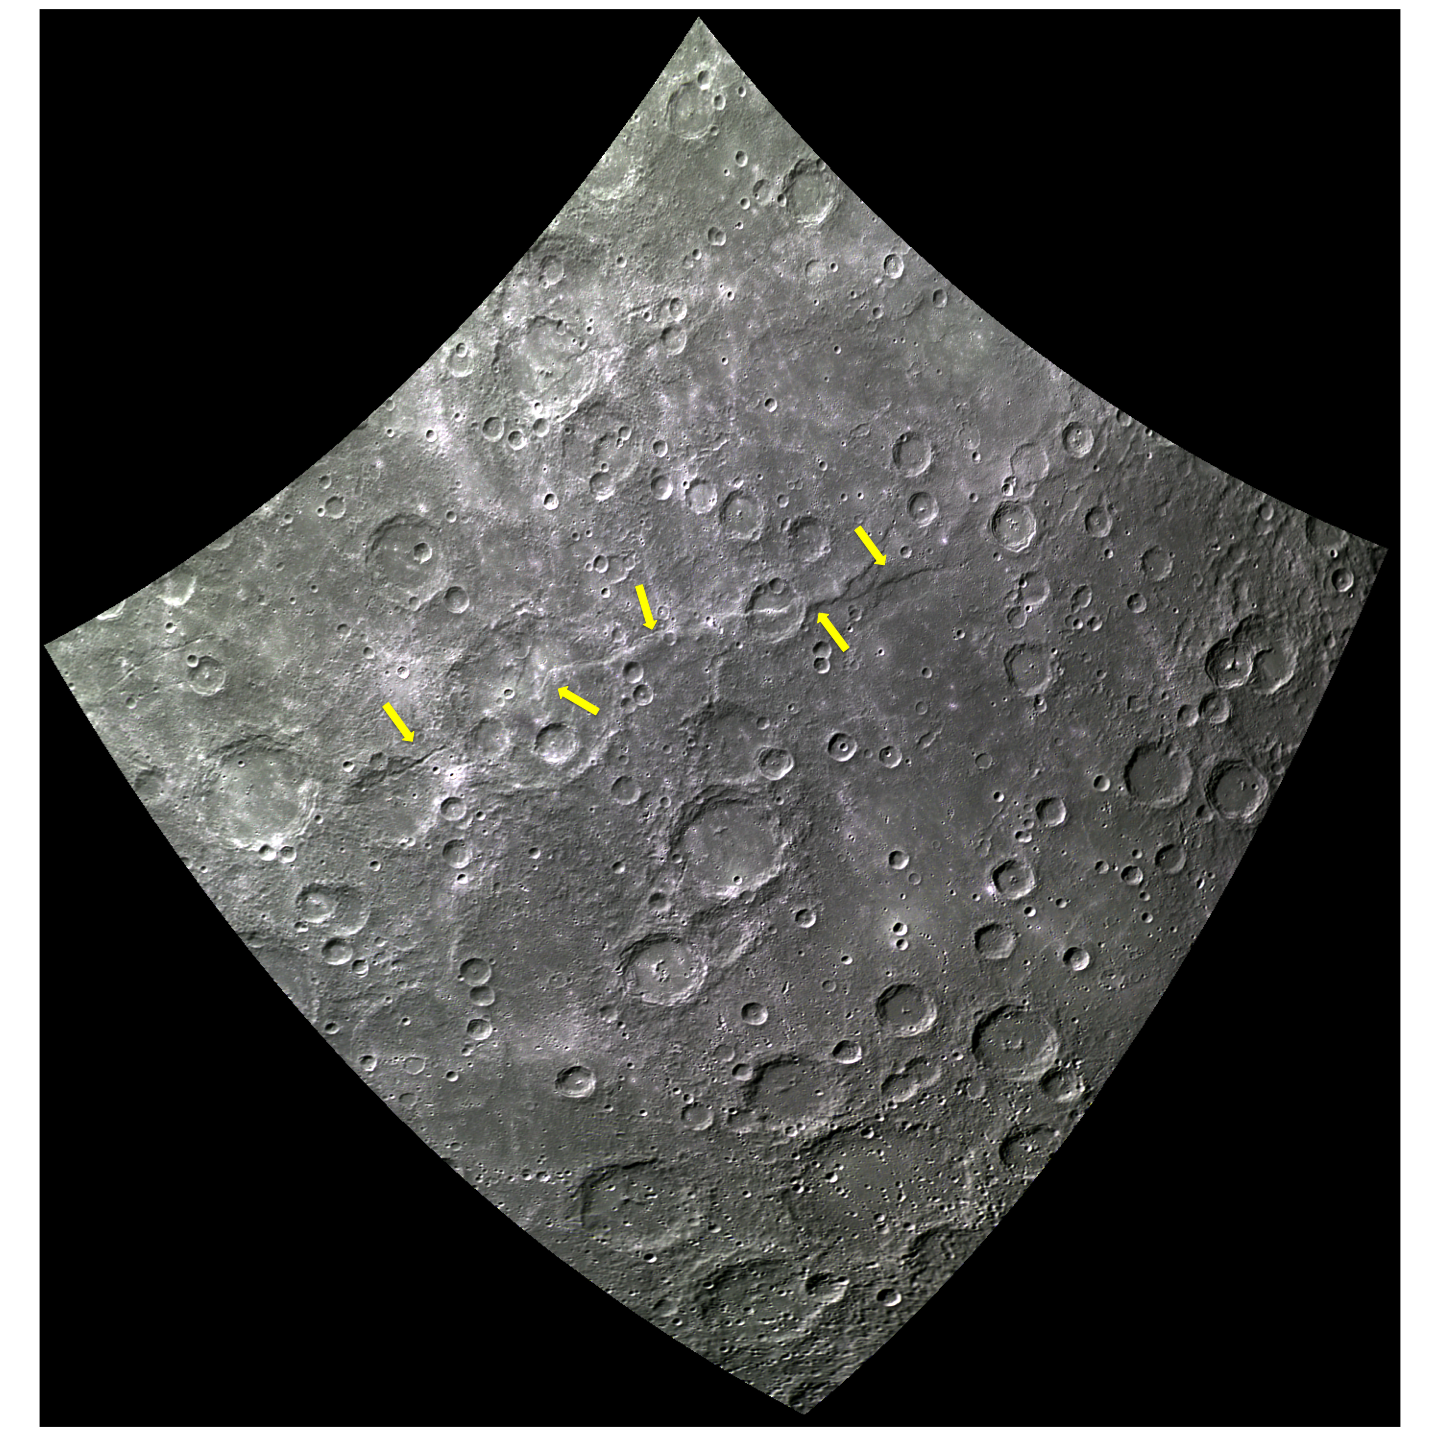

Belgica Rupes is Named!

This image highlights the difference between the areas on and below the newly named Belgica Rupes. The arrows show Belgica’s location, stretching along most of this image for about 764 km. Notice how some of the smaller, newer craters obscure the scarp line, while the older craters were clearly disrupted by the formation of Belgica Rupes.

The word ‘rupes’ comes from the latin word for cliff. All rupes on Mercury are named after vehicles of exploration. Belgica was a Belgian ship that explored the south pole of earth in 1898. Belgian Rupes is also very close to the southern pole of Mercury. It’s name was approved by the IAU on June 6, 2013 along with 9 other rupes.

This image was acquired as part of MDIS’s 8-color base map. The 8-color base map is composed of WAC images taken through eight different narrow-band color filters and covers more than 99% of Mercury’s surface with an average resolution of 1 kilometer/pixel. The highest-quality color images are obtained for Mercury’s surface when both the spacecraft and the Sun are overhead, so these images typically are taken with viewing conditions of low incidence and emission angles.

Date acquired: August 17, 2011
Image Mission Elapsed Time (MET): 222063126, 222063130, 222063122
Image ID: 642667, 642668, 642666
Instrument: Wide Angle Camera (WAC) of the Mercury Dual Imaging System (MDIS)
WAC filters: 3, 4, 6 (479, 558, 433 nanometers) in red, green, and blue
Center Latitude: -52.80°
Center Longitude: 64.08° E
Resolution: 896 meters/pixel
Scale: Belgica Rupes extends 764 km (475 miles).
Incidence Angle: 63.3°
Emission Angle: 0.4°
Phase Angle: 63.2°

The MESSENGER spacecraft is the first ever to orbit the planet Mercury, and the spacecraft’s seven scientific instruments and radio science investigation are unraveling the history and evolution of the Solar System’s innermost planet. MESSENGER acquired over 150,000 images and extensive other data sets. MESSENGER is capable of continuing orbital operations until early 2015.

For information regarding the use of images, see the MESSENGER image use policy.

Credit: NASA/Johns Hopkins University Applied Physics Laboratory/Carnegie Institution of Washington